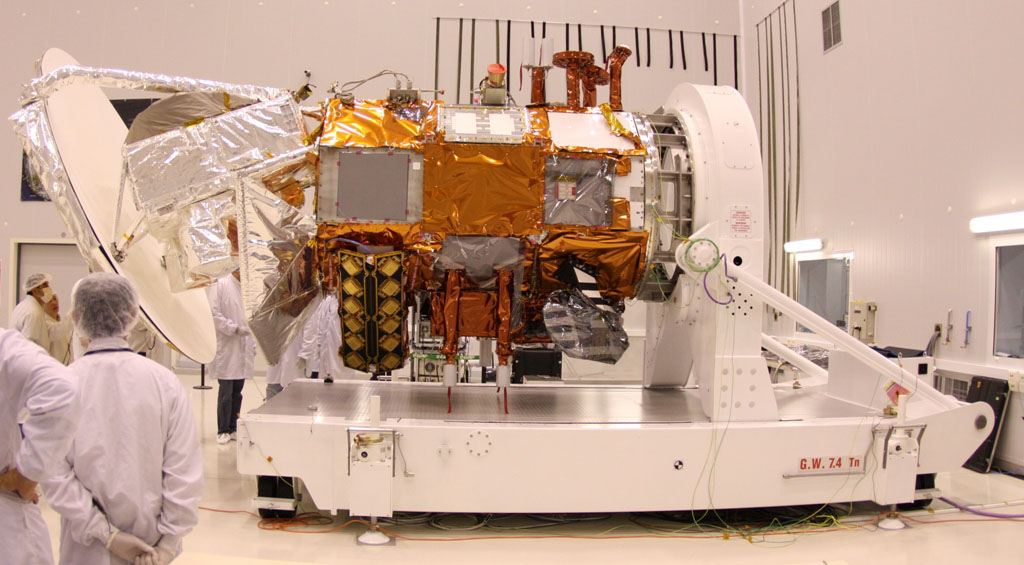

Aquarius Sunshade “Fit Check” of Half the Sunshade

A “fit check” of half the sunshade is completed to verify the clearance of the Aquarius ground lug as well as the blanket interface with the service platform top deck.

Aquarius/SAC-D is an international mission involving NASA and Argentina’s space agency, Comisín Nacional de Actividades Espaciales. Aquarius, the primary instrument on the mission, was built jointly by JPL and NASA’s Goddard Space Flight Center, Greenbelt, Md. It will provide monthly global maps of how the concentration of dissolved salt (known as salinity) varies on the ocean surface. Salinity is a key tracer for understanding the ocean’s role in Earth’s water cycle and understanding ocean circulation.

By measuring ocean salinity from space, Aquarius will provide new insights into how the massive natural interplay of freshwater moving among the ocean, atmosphere and sea ice influences Earth’s ocean circulation, weather and climate.

Credit: NASA